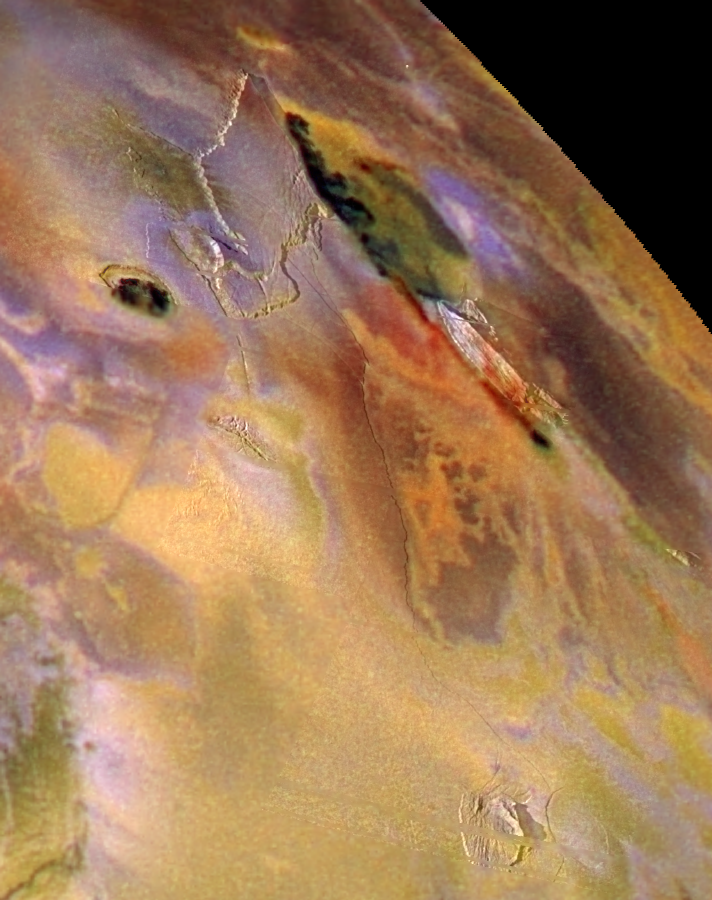

Zal Patera, Io, in color

The Zal Patera region of Jupiter’s volcanic moon Io is shown in this combination of high-resolution black and white images taken by NASA’s Galileo spacecraft on November 25, 1999 and lower resolution color images taken by Galileo on July 3, 1999. By combining both types of images, Galileo scientists can better understand the relationships between the different surface materials and the underlying geologic structures. For example, in the center toward the top of the picture, the edge of the caldera, or volcanic crater, is marked by the black flows, and it coincides with the edge of a plateau. Also, the red material (just above and to the right of the center of the image) is typically associated with regions where lava is erupting onto the surface. Here the red material follows the base of a mountain, which may indicate that sulfurous gases are escaping along a fault associated with the formation of the mountain.

Scientists can use the lengths of the shadows cast to estimate the height of the mountains. They estimate that the northernmost plateau, which bounds the western edge of Zal Patera, rises up to approximately 2 kilometers (6,600 feet) high. The mountain to the south of the caldera has peaks up to approximately 4.6 kilometers (15,000 feet) high, while the small peak at the bottom of the picture is approximately 4.2 kilometers (14,000 feet) high.

North is to the top of the image, which is centered at 33.7 degrees north latitude and 81.9 degrees west longitude. The higher resolution images have a sharpness of about 260 meters (or yards) per picture element, and they are illuminated from the left. These images were taken on November 25, 1999 at a range of 26,000 kilometers (16,000 miles). The color images are illuminated from almost directly behind the Galileo spacecraft. The resolution of the color images is 1.3 kilometers (0.8 miles) per picture element. They were taken on July 3, 1999 at a distance of about 130,000 kilometers (81,000 miles).

The Jet Propulsion Laboratory, Pasadena, CA manages Galileo for NASA’s Office of Space Science, Washington, DC. JPL is a division of the California Institute of Technology, Pasadena, CA.

Credit: NASA/JPL/University of Arizona